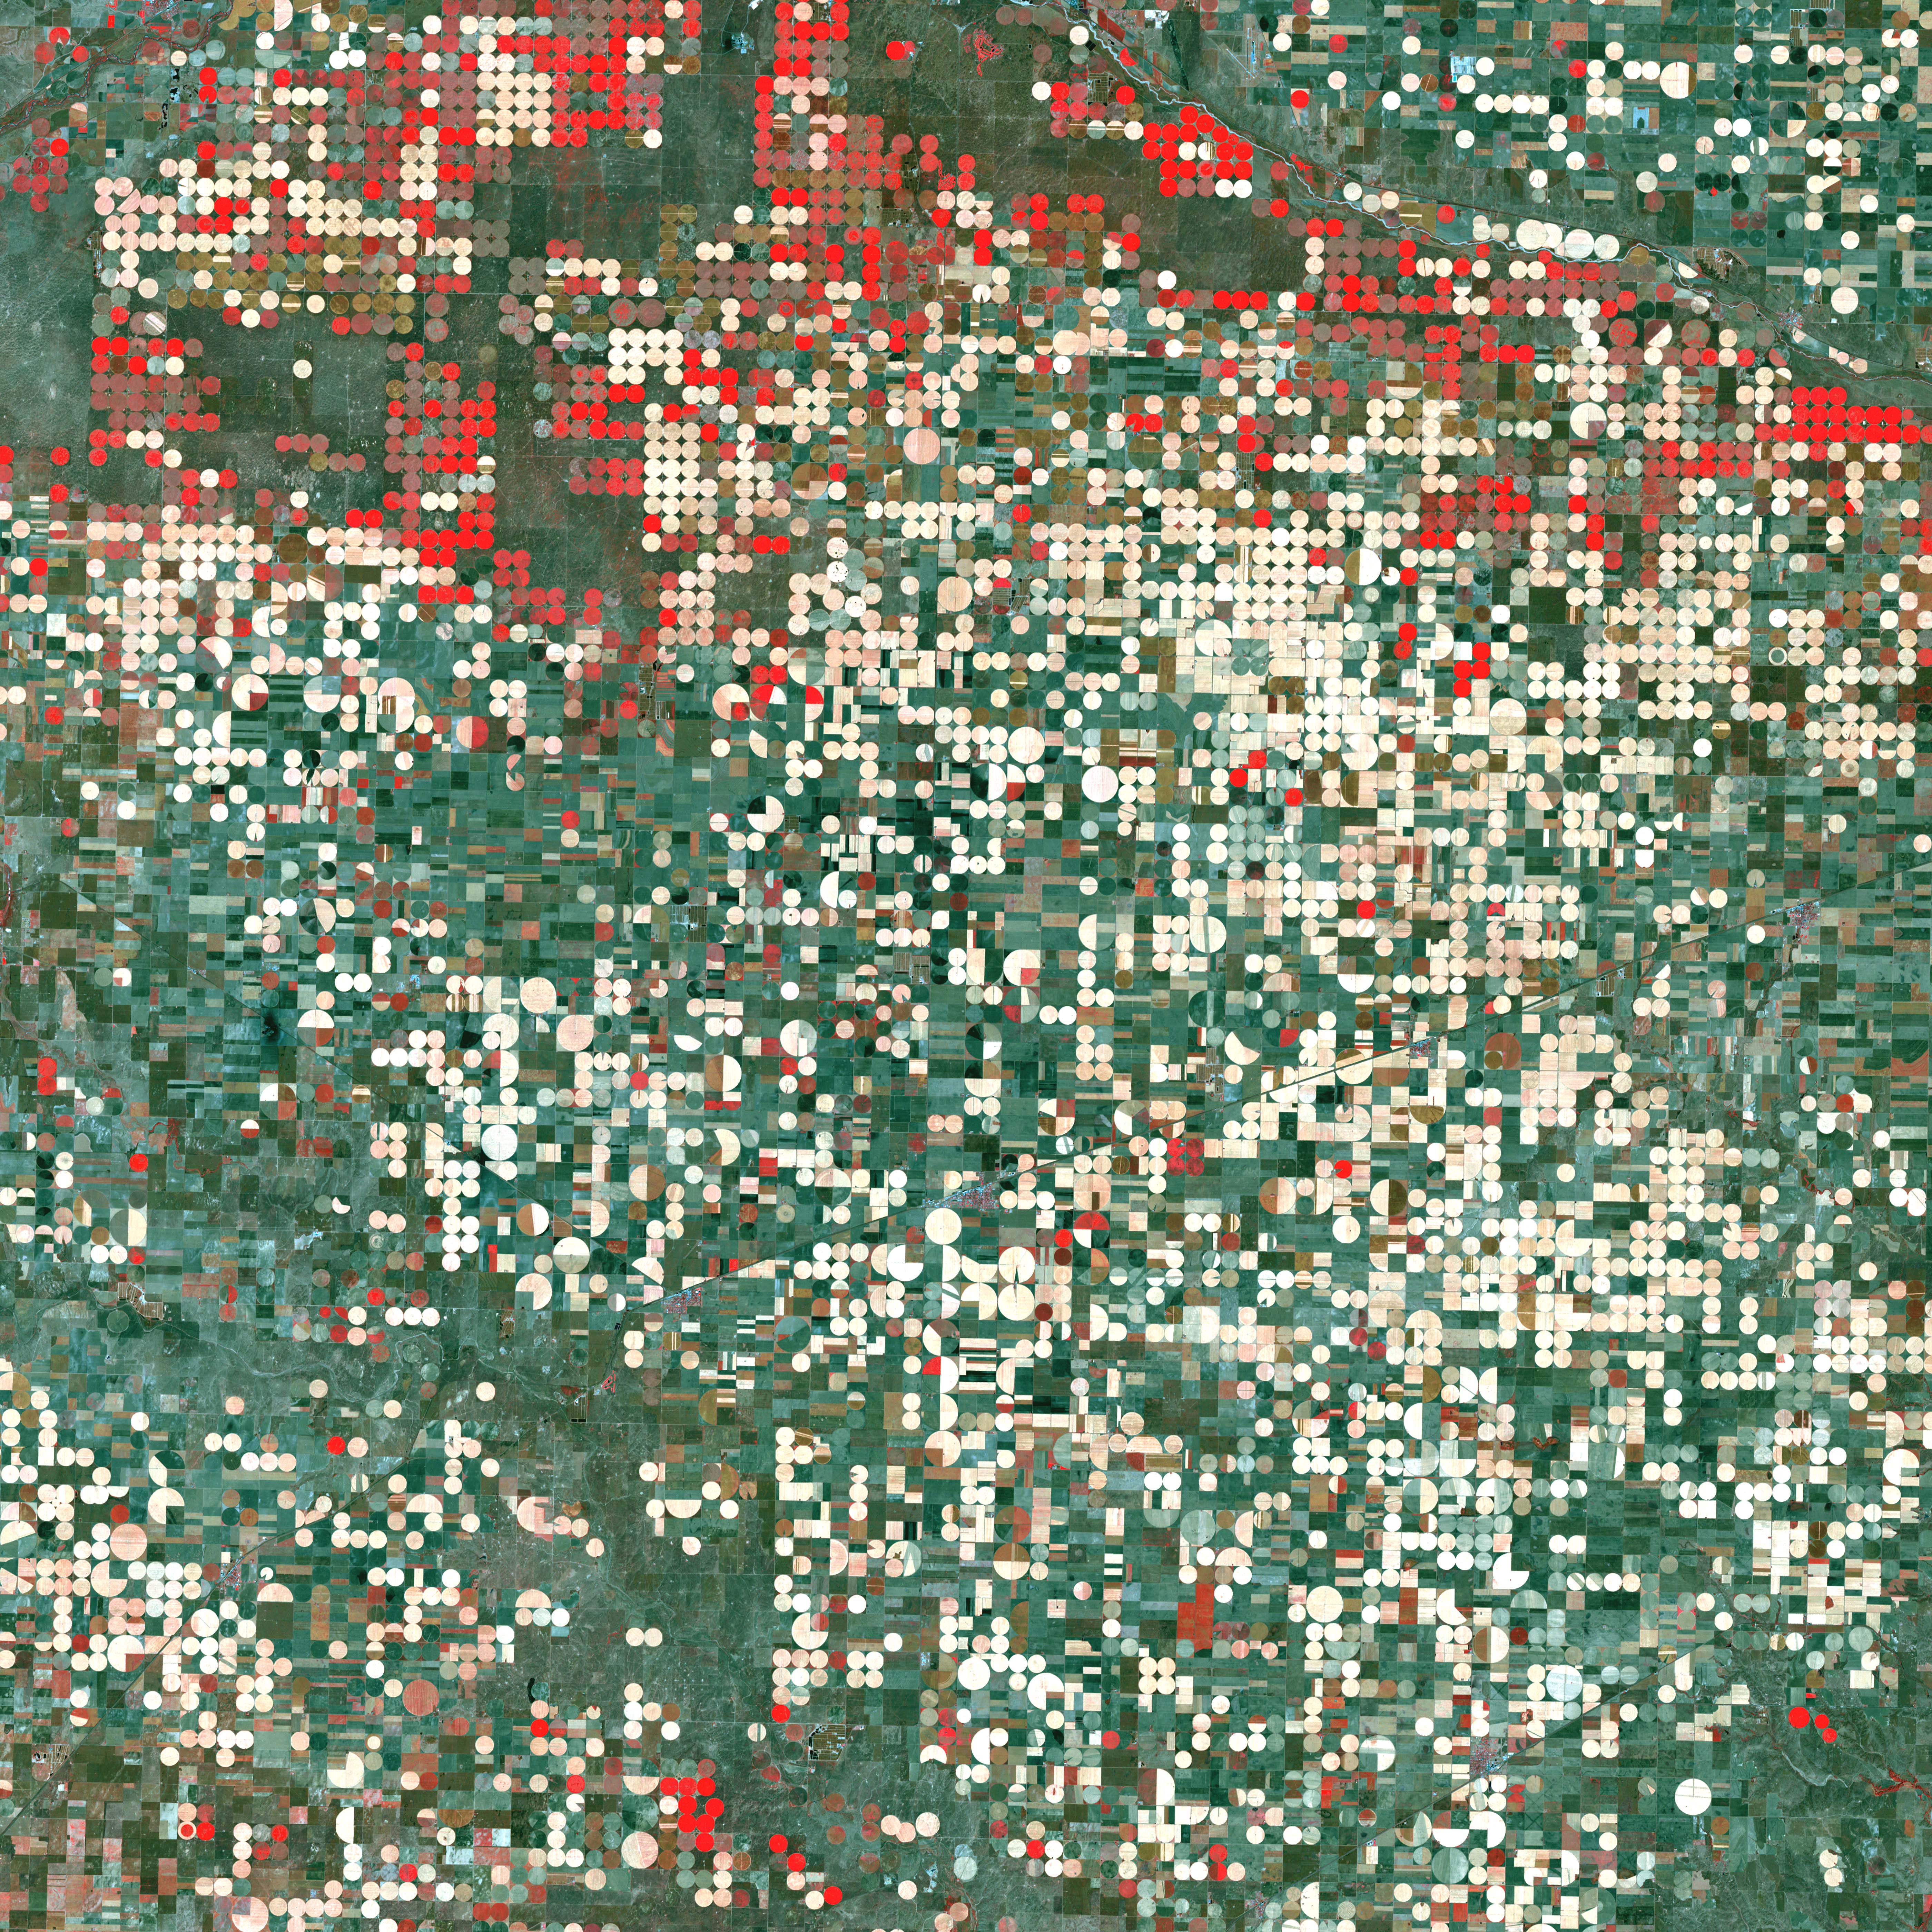

Garden City, Kansas

Center pivot irrigation systems create red circles of healthy vegetation in this image of croplands near Garden City, Kansas. This image was acquired by Landsat 7’s Enhanced Thematic Mapper plus (ETM+) sensor on September 25, 2000. This is a false-color composite image made using near infrared, red, and green wavelengths. The image has also been sharpened using the sensor’s panchromatic band.

Credit: NASA/GSFC/Landsat